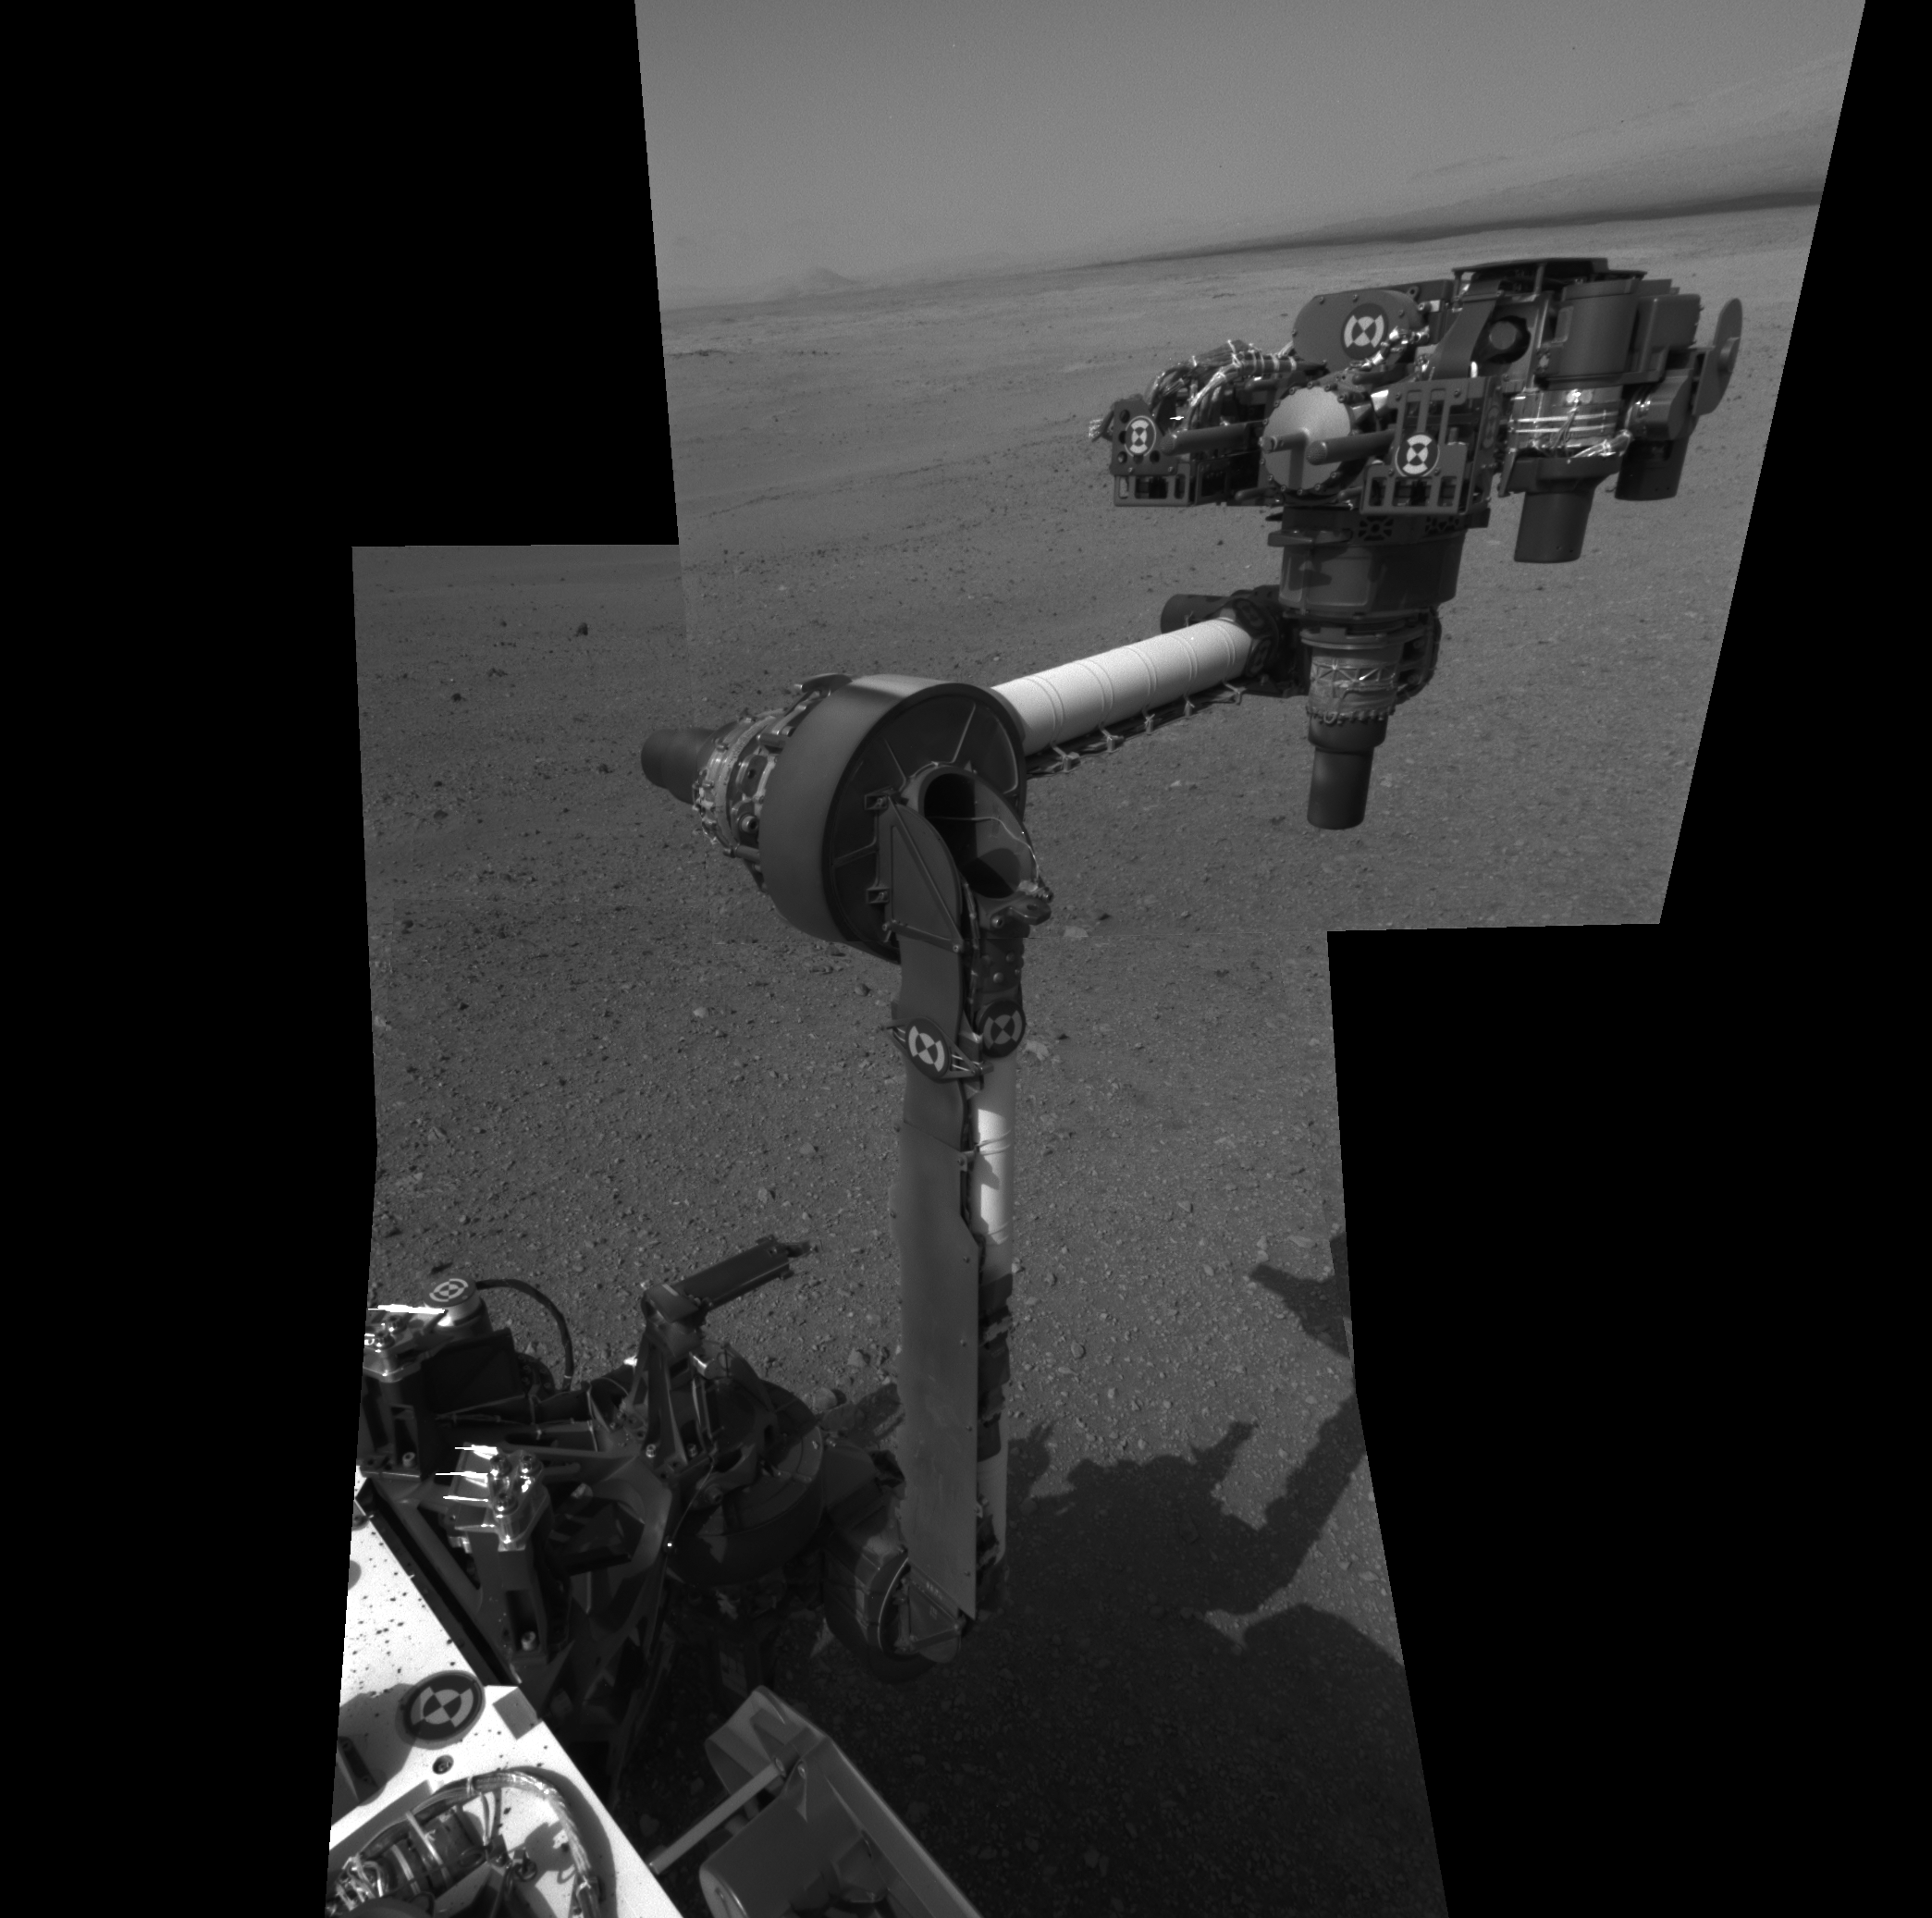

Curiosity’s First Arm Extension, Full Resolution

The extended robotic arm of NASA’s Mars rover Curiosity can be seen in this mosaic of full-resolution images from Curiosity’s Navigation camera (Navcam). Curiosity extended its arm on Aug. 20, 2012.

The 7-foot-long (2.1-meter-long) arm maneuvers a turret of tools including a camera, a drill, a spectrometer, a scoop and mechanisms for sieving and portioning samples of powdered rock and soil.

This mosaic is made using three images projected in a perspective view, which means the images are combined to appear as if they were taken from a single, larger camera.

A thumbnail version is available at PIA15692.

Curiosity landed on Mars on Aug. 5 PDT (Aug. 6 EDT) to begin its two-year mission, using 10 instruments to assess whether a carefully chosen study area inside Gale Crater has ever offered environmental conditions favorable for microbial life.

The Jet Propulsion Laboratory, a division of the California Institute of Technology, Pasadena, manages the Mars Science Laboratory Project, including Curiosity, for NASA’s Science Mission Directorate, Washington. JPL designed and built the rover. The Space Division of MDA Information Systems Inc. built the robotic arm in Pasadena.

Credit: NASA/JPL-Caltech